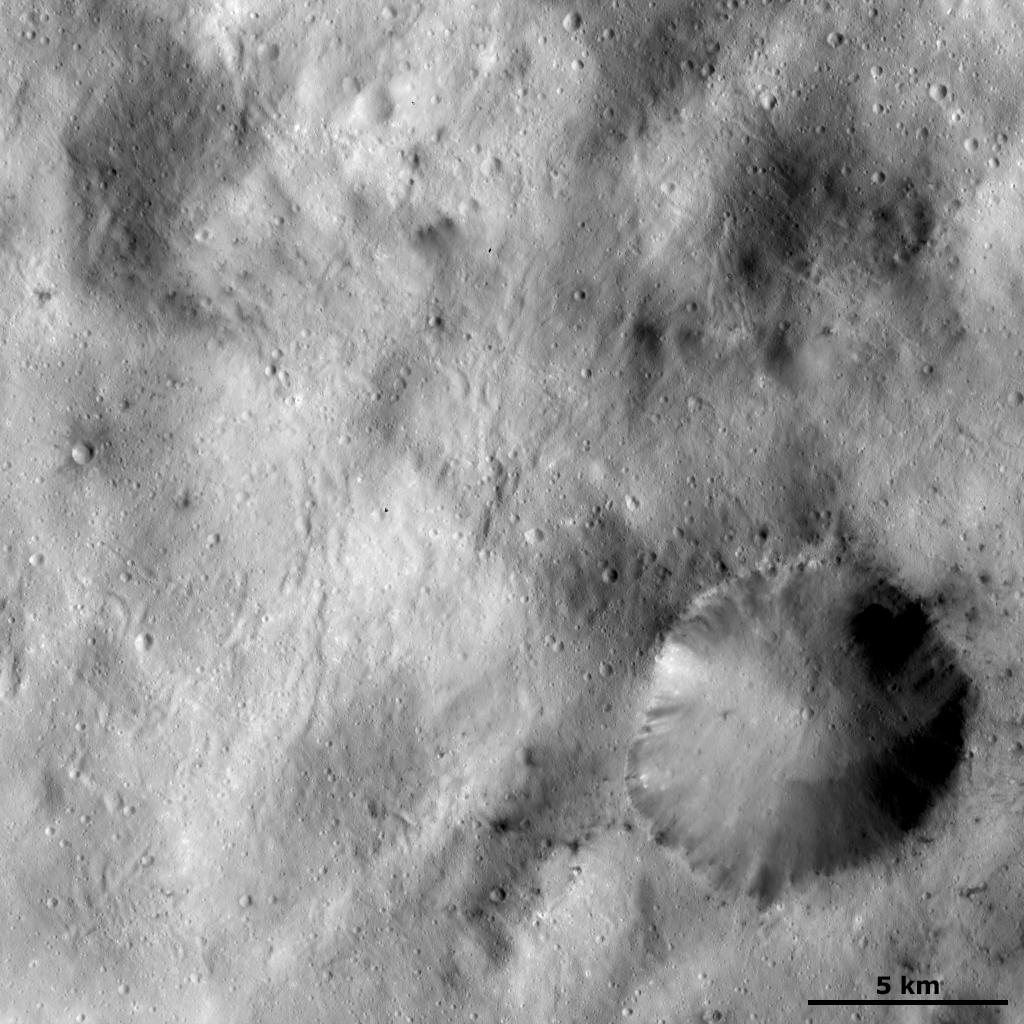

Spots of Dark Material Surrounding an Impact Crater

This Dawn framing camera (FC) image of Vesta shows a large crater, which is surrounded by spots of dark material, in the bottom right corner of the image. This crater has a reasonably sharp, fresh rim and it is irregularly shaped: the diameter of the crater in one direction is roughly 7 kilometers (4.3 miles) and is roughly 9 kilometers (5.6 miles) in another direction. The spots of dark material outside of the crater rim are generally associated with small impact craters and the dark material inside of the crater rim is generally cropping out of the crater rim and slumping towards its center. There is also some bright material cropping out the crater’s rim. Farther away from this crater there are many sinuous grooves running diagonally across the image.

This image is located in Vesta’s Sextilia quadrangle, in Vesta’s southern hemisphere. NASA’s Dawn spacecraft obtained this image with its framing camera on Dec. 20, 2011. This image was taken through the camera’s clear filter. The distance to the surface of Vesta is 272 kilometers (169 miles) and the image has a resolution of about 25 meters (82 feet) per pixel. This image was acquired during the LAMO (low-altitude mapping orbit) phase of the mission.

The Dawn mission to Vesta and Ceres is managed by NASA’s Jet Propulsion Laboratory, a division of the California Institute of Technology in Pasadena, for NASA’s Science Mission Directorate, Washington D.C. UCLA is responsible for overall Dawn mission science. The Dawn framing cameras have been developed and built under the leadership of the Max Planck Institute for Solar System Research, Katlenburg-Lindau, Germany, with significant contributions by DLR German Aerospace Center, Institute of Planetary Research, Berlin, and in coordination with the Institute of Computer and Communication Network Engineering, Braunschweig. The Framing Camera project is funded by the Max Planck Society, DLR, and NASA/JPL.

Credit: NASA/JPL-Caltech/UCLA/MPS/DLR/IDA